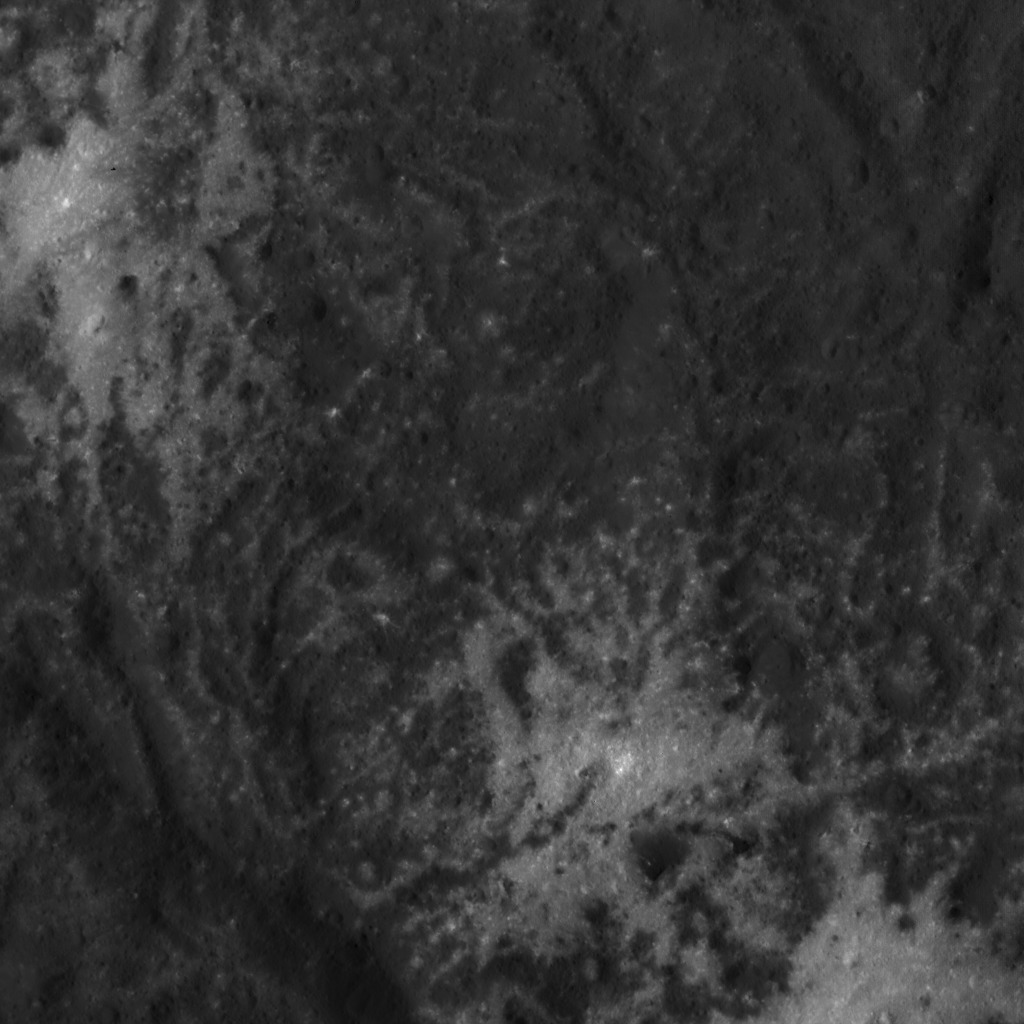

Vinalia Faculae Up Close

This close-up image of the Vinalia Faculae in Occator Crater was obtained by NASA’s Dawn spacecraft on June 14, 2018 from an altitude of about 24 miles (39 kilometers).

This image reveals the intricate pattern between bright and dark material across this flow feature. The complex structure of the dark background is reminiscent of lava flows observed on Earth. However, in the case of Ceres, the flow material likely involved a lot of ice. The bright material is mostly composed of sodium carbonate, a salt whose exposure onto the crater floor involved a liquid source.

The center of this picture is located at about 21.0 degrees north latitude and 241.3 degrees east longitude.

Dawn’s mission is managed by JPL for NASA’s Science Mission Directorate in Washington. Dawn is a project of the directorates Discovery Program, managed by NASA’s Marshall Space Flight Center in Huntsville, Alabama. JPL is responsible for overall Dawn mission science. Orbital ATK Inc., in Dulles, Virginia, designed and built the spacecraft. The German Aerospace Center, Max Planck Institute for Solar System Research, Italian Space Agency and Italian National Astrophysical Institute are international partners on the mission team.

Credit: NASA/JPL-Caltech/UCLA/MPS/DLR/IDA